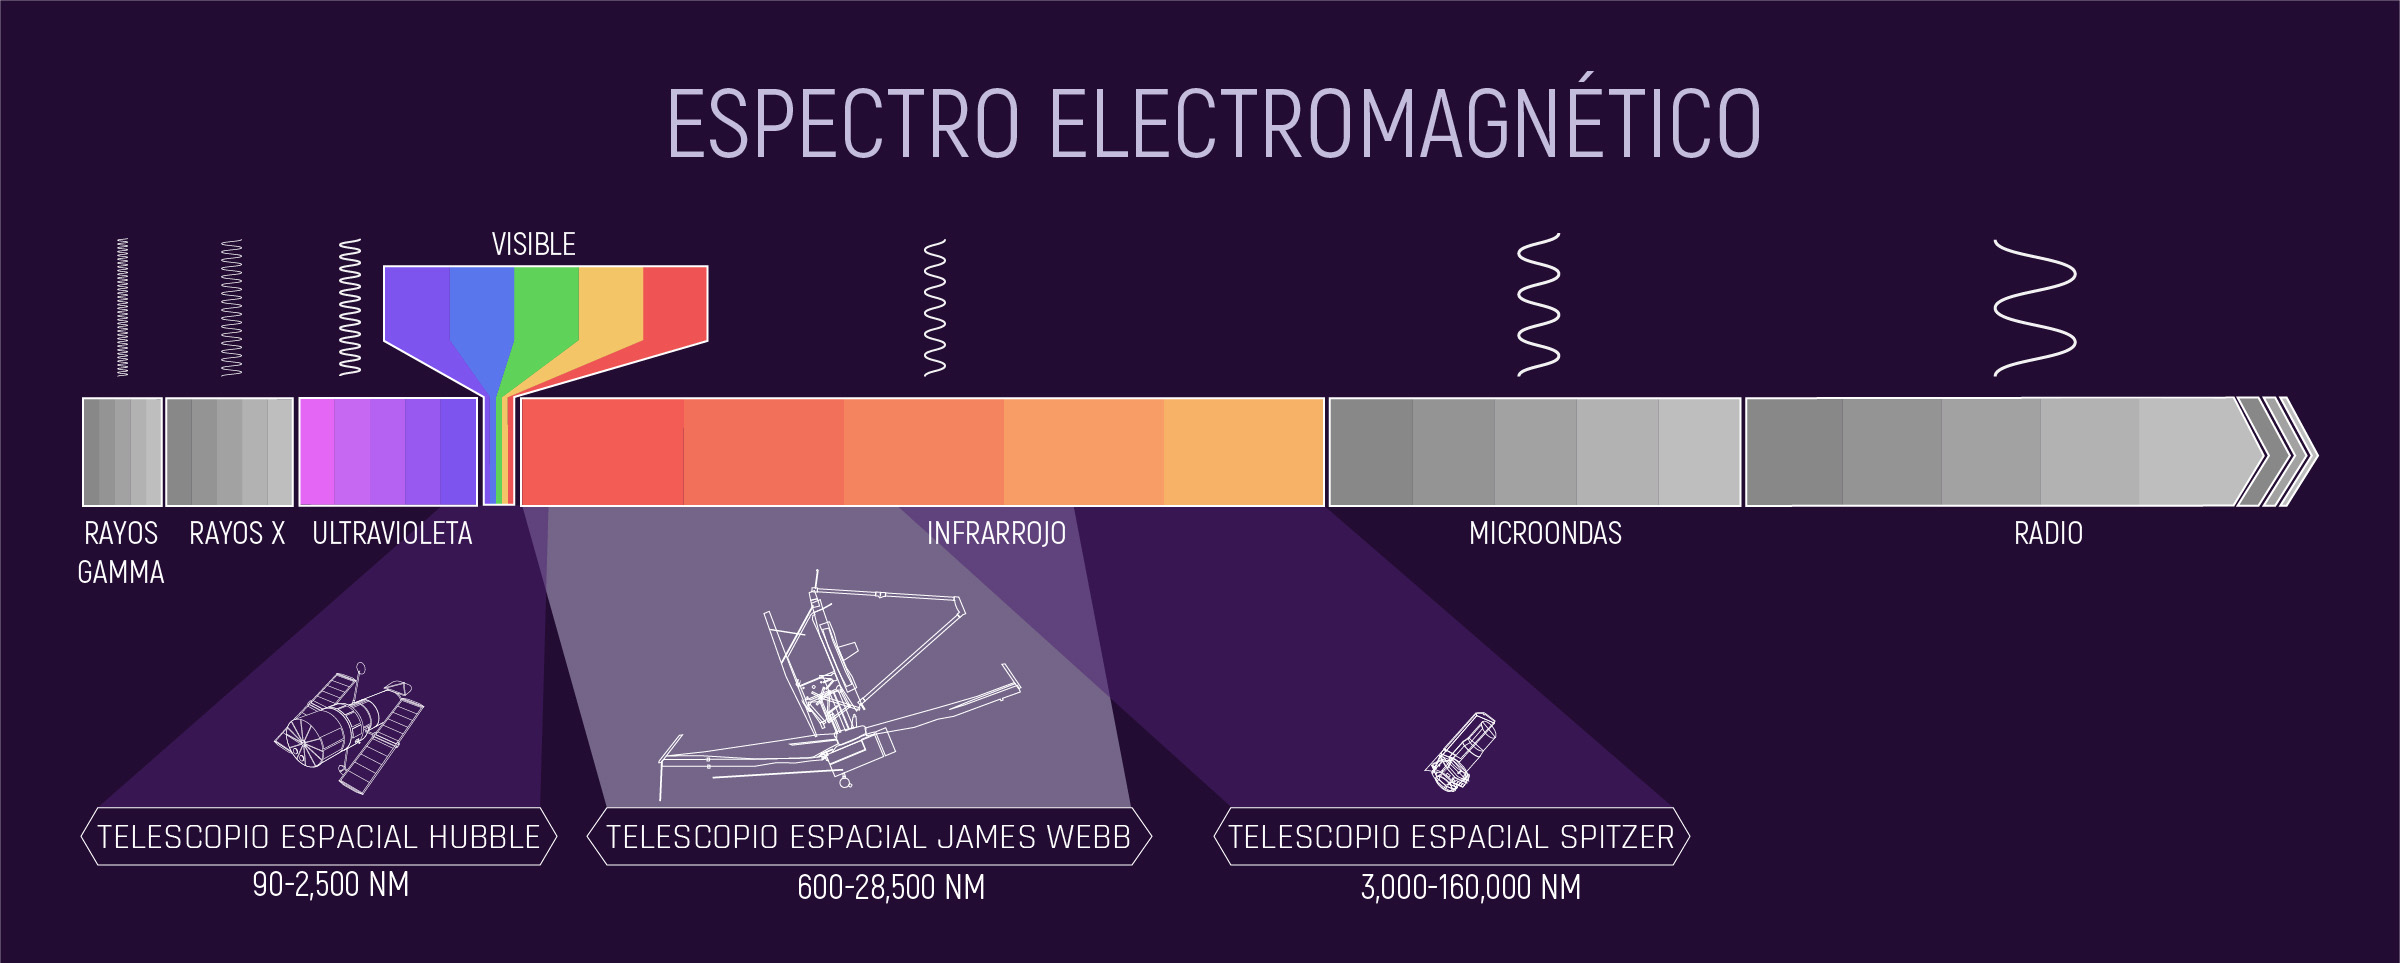

El espectro electromagnético (destacando los rangos de observación de Hubble, Webb y Spitzer)

Esta infografía ilustra el espectro de la energía electromagnética, destacando específicamente las porciones detectadas por los telescopios espaciales Hubble, Spitzer y James Webb de la NASA. La porción del espectro marcada como “visible”, con los colores del arcoíris, es lo que los humanos detectamos como luz visible. Más allá del extremo rojo del espectro visible, las longitudes de onda son más largas de lo que el ojo humano puede detectar. La porción del espectro inmediatamente más allá del rojo se llama infrarrojo. Los humanos podemos sentir la energía infrarroja como calor. Cada uno de estos telescopios detecta porciones del espectro infrarrojo y, las y los astrónomos pueden analizar estos datos, esencialmente haciendo visible lo invisible. Las longitudes de onda más largas como el infrarrojo, las microondas y las ondas de radio pueden pasar a través de áreas de densas nubes de gas y otra materia en el universo donde las pequeñas ondas quedan atrapadas. Al detectar estas longitudes de onda más largas con telescopios, podemos ver cosas en el universo que nunca podríamos ver en luz visible. La infografía demuestra los rangos del espectro electromagnético que cada uno de estos telescopios cubre y también su cobertura combinada. Hay otros telescopios que detectan otras porciones del espectro electromagnético, y juntos estos instrumentos científicos nos dan una idea más completa sobre el universo y cómo funciona.

Credit: Image: NASA, ESA, CSA, Joseph Olmsted (STScI)